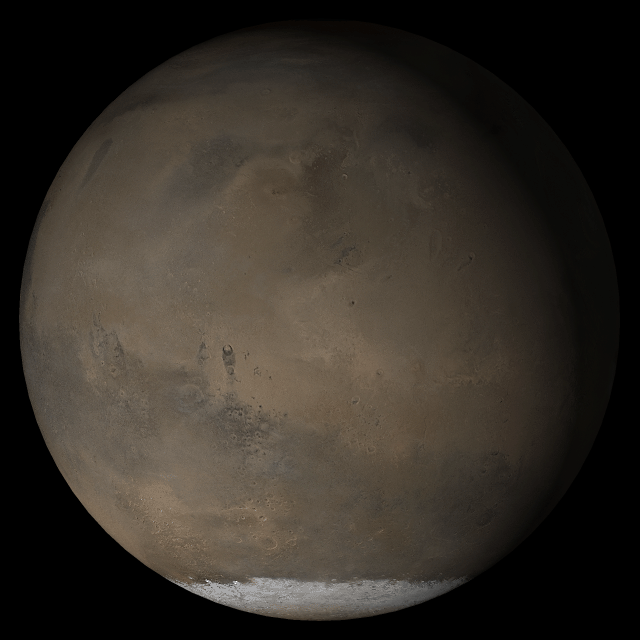

Mars at Ls 193°: Elysium/Mare Cimmerium

26 April 2005
This picture is a composite of Mars Global Surveyor (MGS) Mars Orbiter Camera (MOC) daily global images acquired at Ls 193° during a previous Mars year. This month, Mars looks similar, as Ls 193° occurred in mid-April 2005. The picture shows the Elysium/Mare Cimmerium face of Mars. Over the course of the month, additional faces of Mars as it appears at this time of year are being posted for MOC Picture of the Day. Ls, solar longitude, is a measure of the time of year on Mars. Mars travels 360° around the Sun in 1 Mars year. The year begins at Ls 0°, the start of northern spring and southern summer.

Season: Northern Autumn/Southern Spring

Credit: NASA/JPL/Malin Space Science Systems